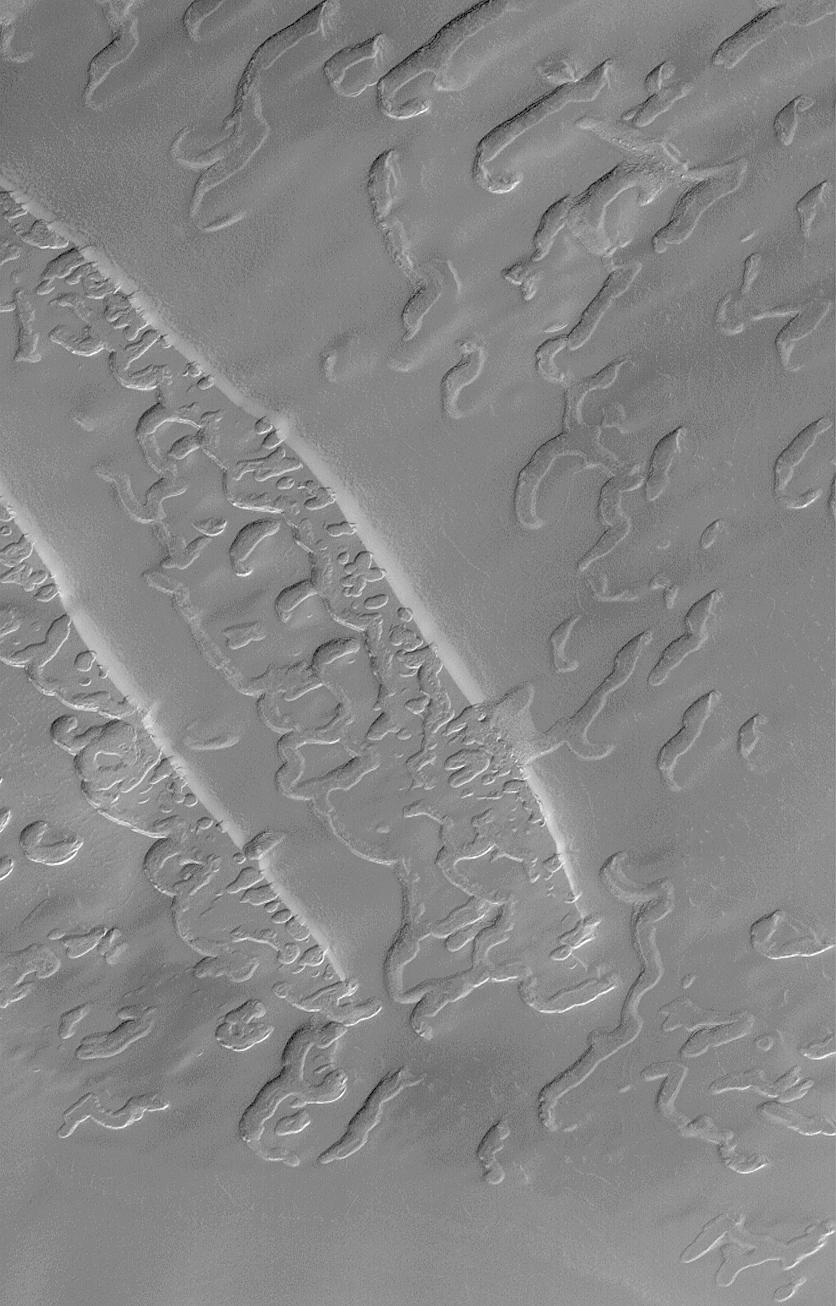

Complex Burial and Exhumation of South Polar Cap Pitted Terrain

This image is illuminated by sunlight from the upper left. The two prominent bright stripes at the left/center of the image are covered with bright frost and thus create the illusion that they are sunlit from the lower left.

The large pits, troughs, and “swiss cheese” of the south polar residual cap appear to have been formed in the upper 4 or 5 layers of the polar material. Each layer is approximately 2 meters (6.6 feet) thick. Some Mars Global Surveyor (MGS) Mars Orbiter Camera (MOC) images of this terrain show examples in which older pitted and eroded layers have been previously buried and are now being exhumed. The example shown here includes two narrow, diagonal slopes that trend from upper left toward lower right at the left/center portion of the frame. Along the bottoms of these slopes are revealed a layer that underlies them in which there are many more pits and troughs than in the upper layer. It is likely in this case that the lower layer formed its pits and troughs before it was covered by the upper layer. This observation suggests that the troughs, pits, and “swiss cheese” features of the south polar cap are very old and form over long time scales.

The picture is located near 84.6°S, 45.1°W, and covers an area 3 km by 5 km (1.9 x 3.1 mi) at a resolution of about 3.8 meters (12 ft) per pixel. The image was taken during southern spring on August 29, 1999.

Malin Space Science Systems and the California Institute of Technology built the MOC using spare hardware from the Mars Observer mission. MSSS operates the camera from its facilities in San Diego, CA. The Jet Propulsion Laboratory’s Mars Surveyor Operations Project operates the Mars Global Surveyor spacecraft with its industrial partner, Lockheed Martin Astronautics, from facilities in Pasadena, CA and Denver, CO.

Credit: NASA/JPL/MSSS